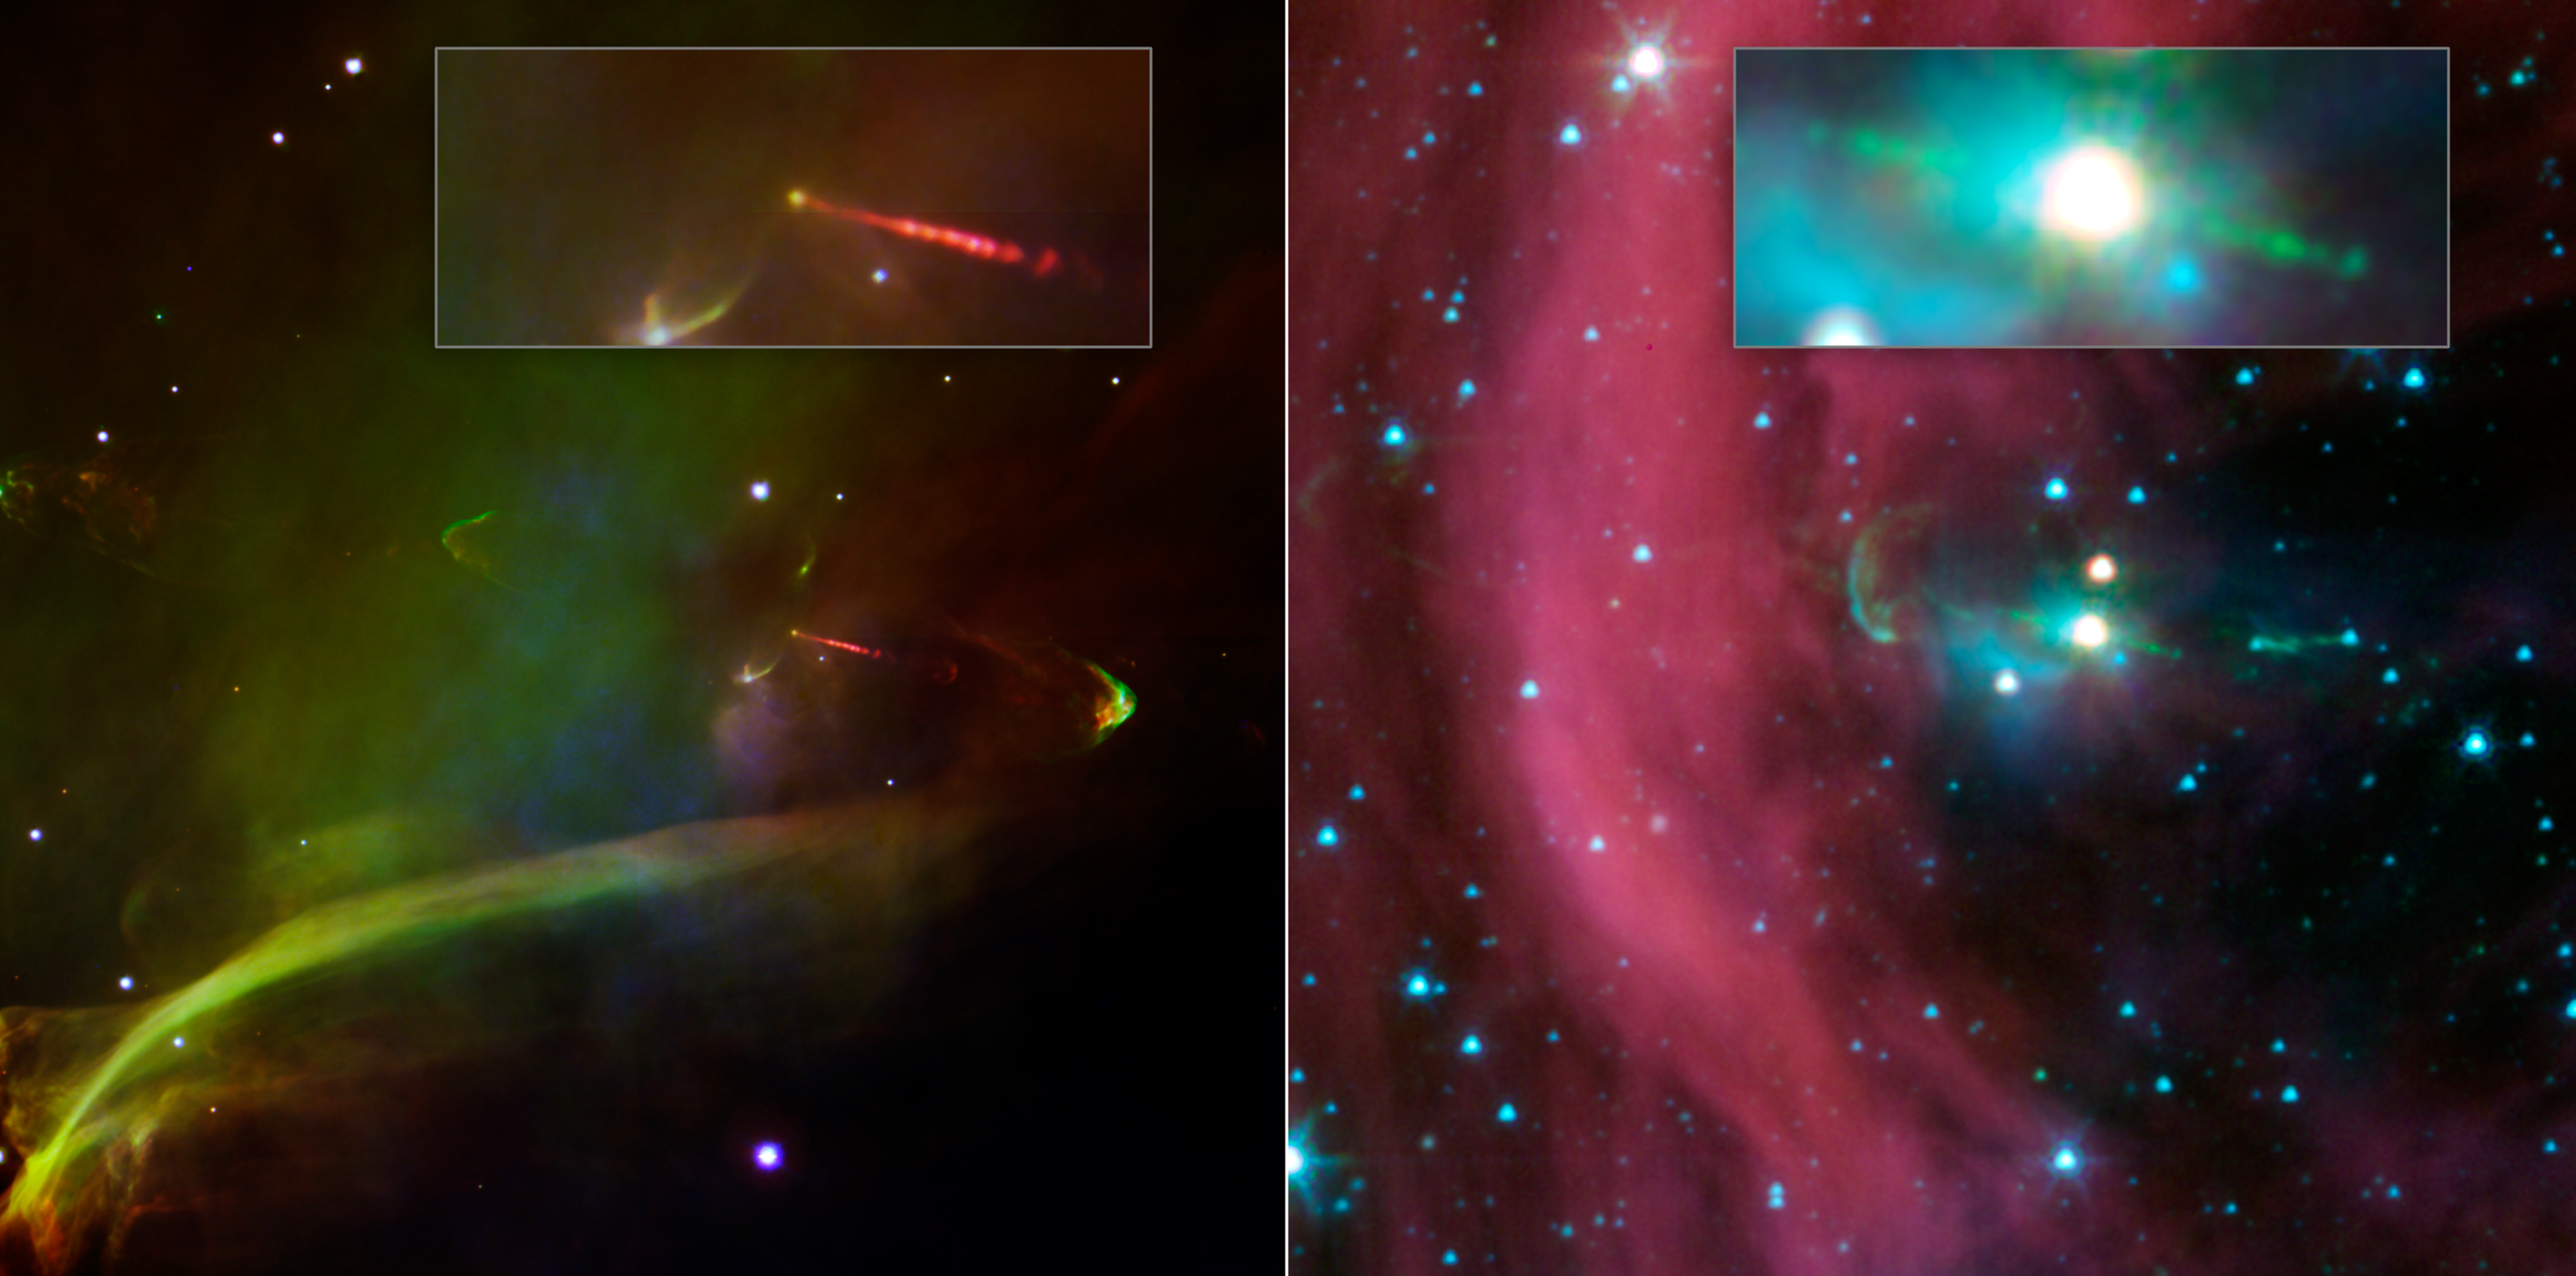

Undercover Jet Exposed

This image layout shows two views of the same baby star — at left is a visible-light image, and at right is an infrared image from NASA’s Spitzer Space Telescope. Spitzer’s view shows that this star has a second, identical jet shooting off in the opposite direction of the first. Both jets are seen in green in the Spitzer image, emanating from the fuzzy white star. Only one jet can be seen in the visible image in red.

The second jet is buried behind a dark cloud, and thus cannot be seen in visible-light images. Spitzer’s infrared vision was able to show the jet in detail for the first time. Infrared light can penetrate dusty, dense clouds.

The Spitzer image shows that both of the twin jets, in a system called Herbig-Haro 34, are made up of identical knots of gas and dust, ejected one after another from the area around the star. By studying the spacing of these knots, and knowing the speed of the jets from previous studies, astronomers were able to determine that the visible jet (to the right of the star) punches its material out 4.5 years later than the counter-jet.

The new data also reveal that the area from which the jets originate is contained within a sphere around the star, with a radius of 3 astronomical units. An astronomical unit is the distance between Earth and the sun. Previous studies estimated that the maximum size of this jet-making zone was 10 times larger.

The wispy material in both views is gas and dust. Also, in both views, arc-shaped bow shocks can be seen at the ends of the twin jets. The shocks consist of compressed material in front of the jets.

The Herbig-Haro 34 jets are located at approximately 1,400 light-years away in the Orion constellation.

Credit: NASA/JPL-Caltech